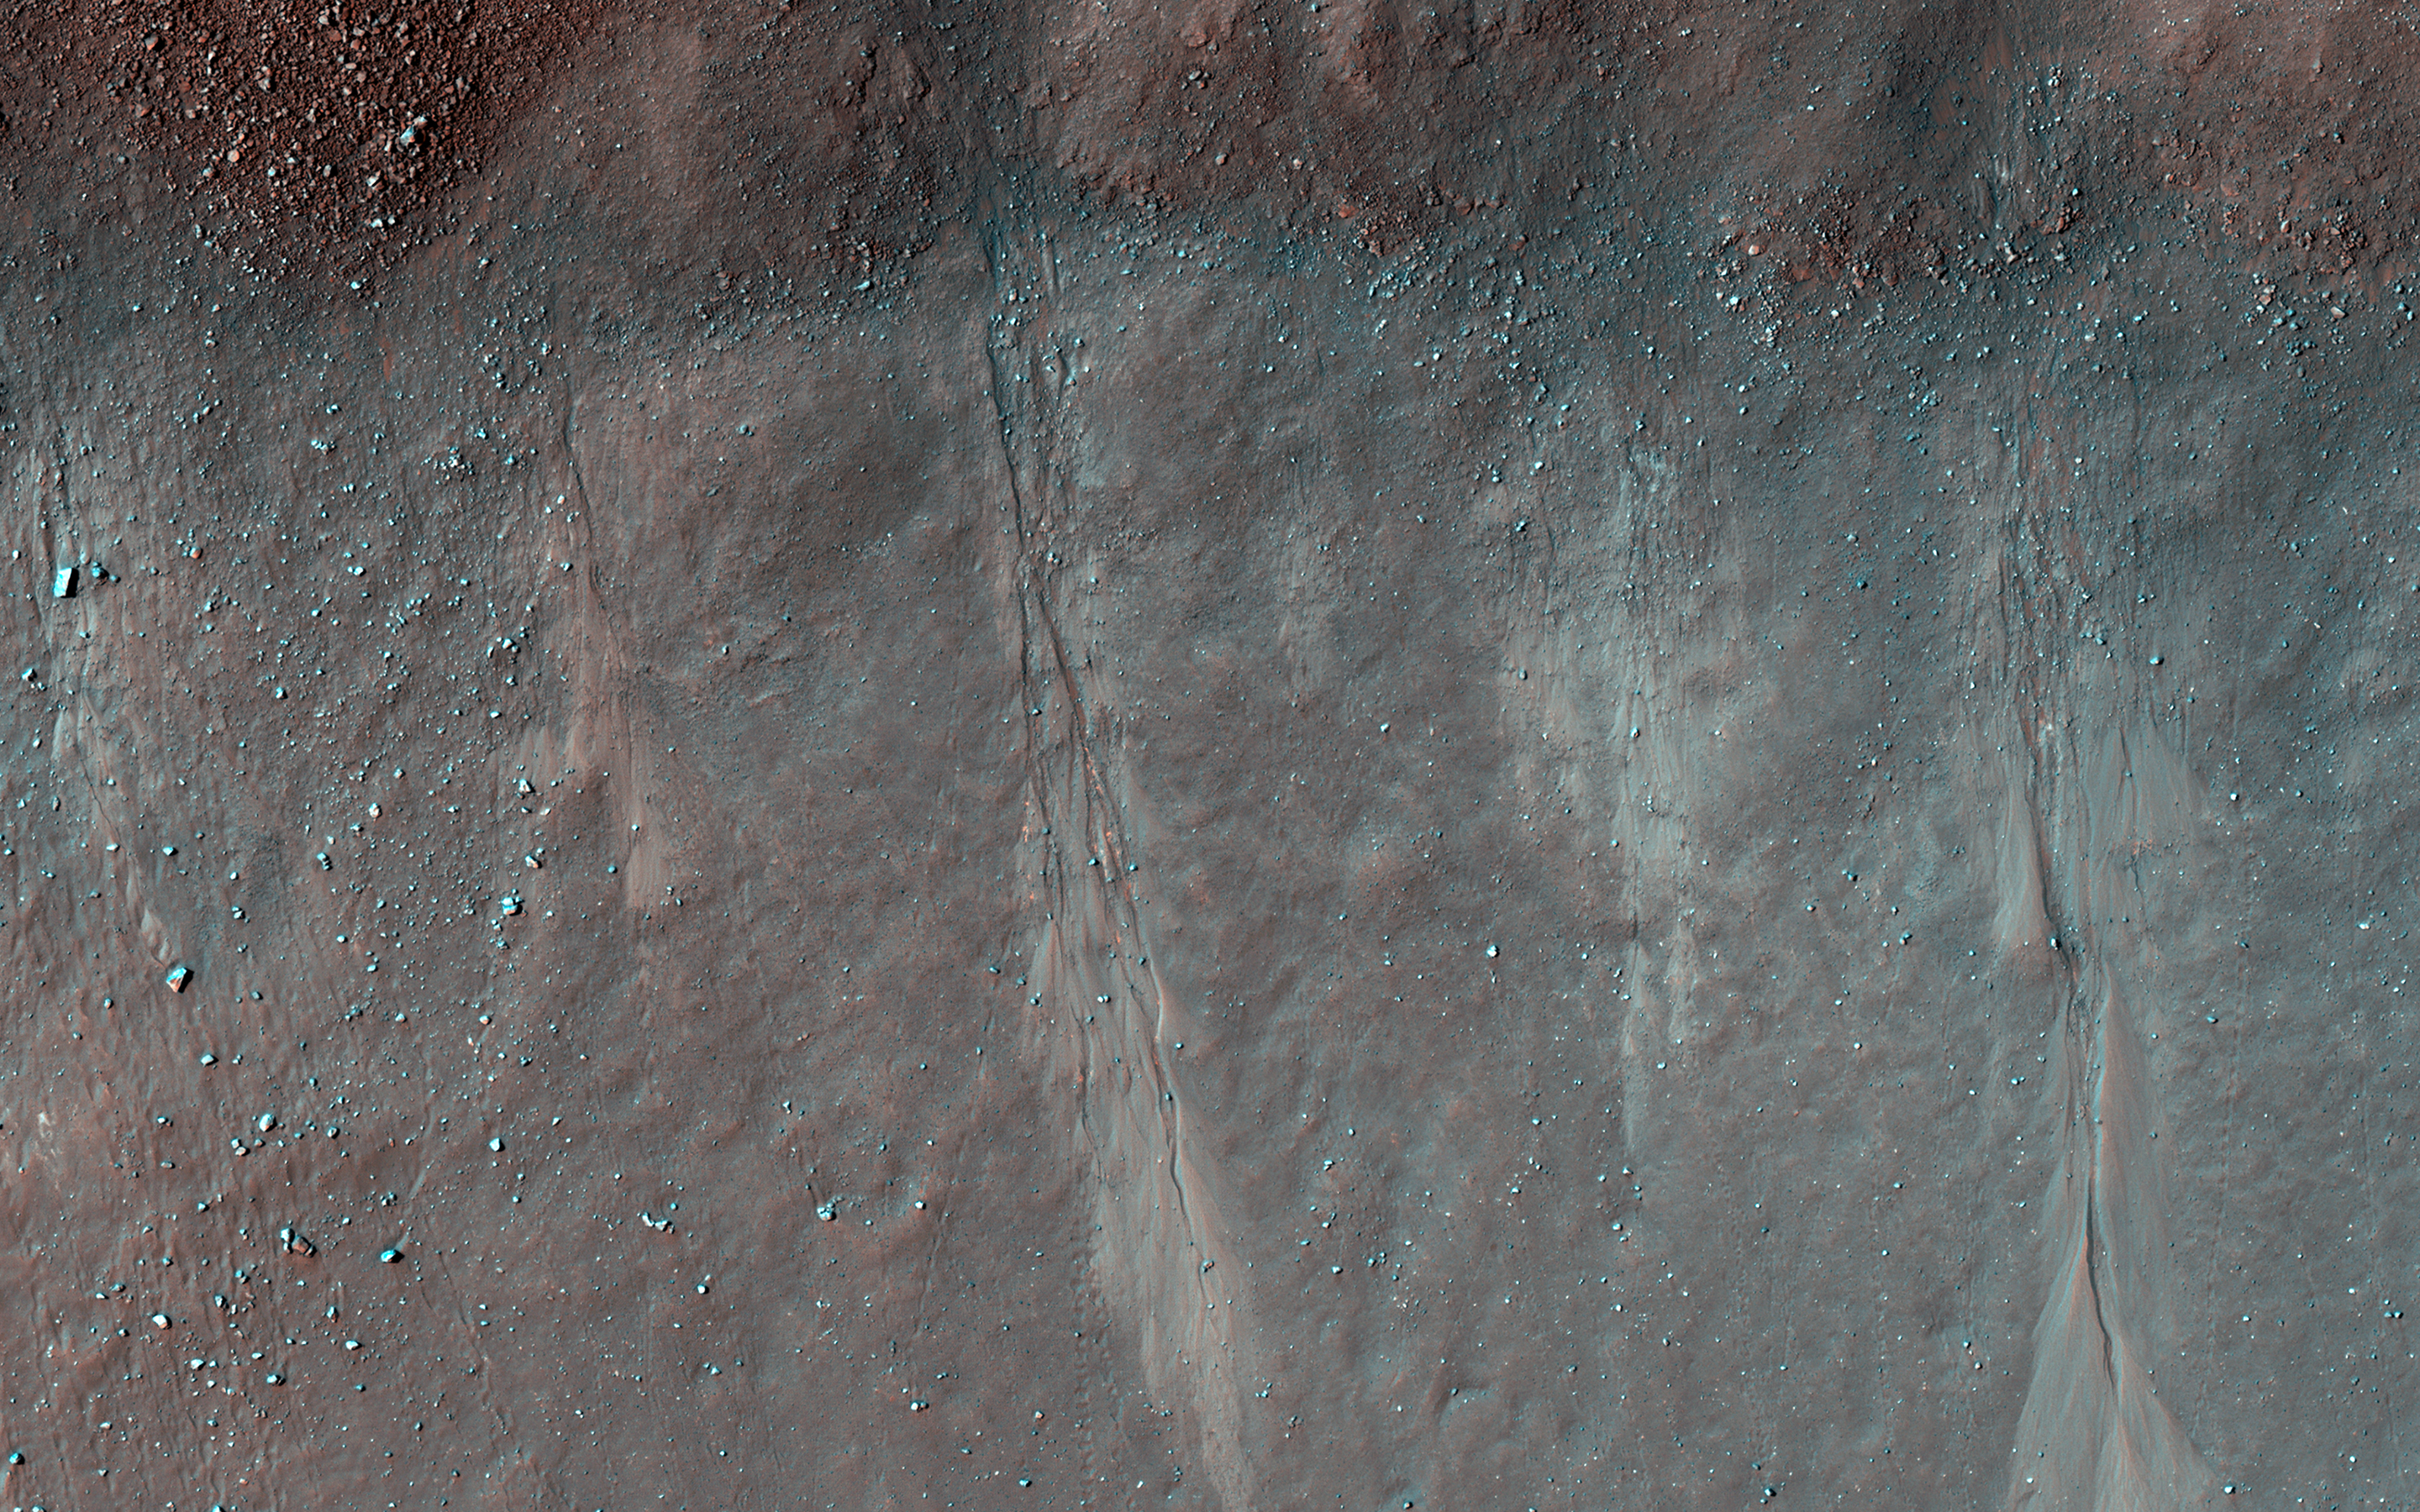

Gullies and Boulder Tracks

The formation of gullies on Martian slopes is still under debate. Potential mechanisms include the melting of surface water ice, groundwater outbursts, or dry mass wasting processes (landslides).

This image shows several shallow gully channels with associated debris aprons emanating from a buried layer on the interior of a crater wall. Also visible are many boulders of varying sizes along the wall, with several exhibiting clear tracks from their journey downslope. These tracks can be used to better understand the mass wasting environment on the hill slope and whether there is any connection between the boulders and the gullies.

The map is projected here at a scale of 25 centimeters (9.8 inches) per pixel. (The original image scale is 25.6 centimeters [10.1 inches] per pixel [with 1 x 1 binning]; objects on the order of 77 centimeters [30.3 inches] across are resolved.) North is up.

The University of Arizona, in Tucson, operates HiRISE, which was built by Ball Aerospace & Technologies Corp., in Boulder, Colorado. NASA’s Jet Propulsion Laboratory, a division of Caltech in Pasadena, California, manages the Mars Reconnaissance Orbiter Project for NASA’s Science Mission Directorate, Washington.

Credit: NASA/JPL-Caltech/University of Arizona